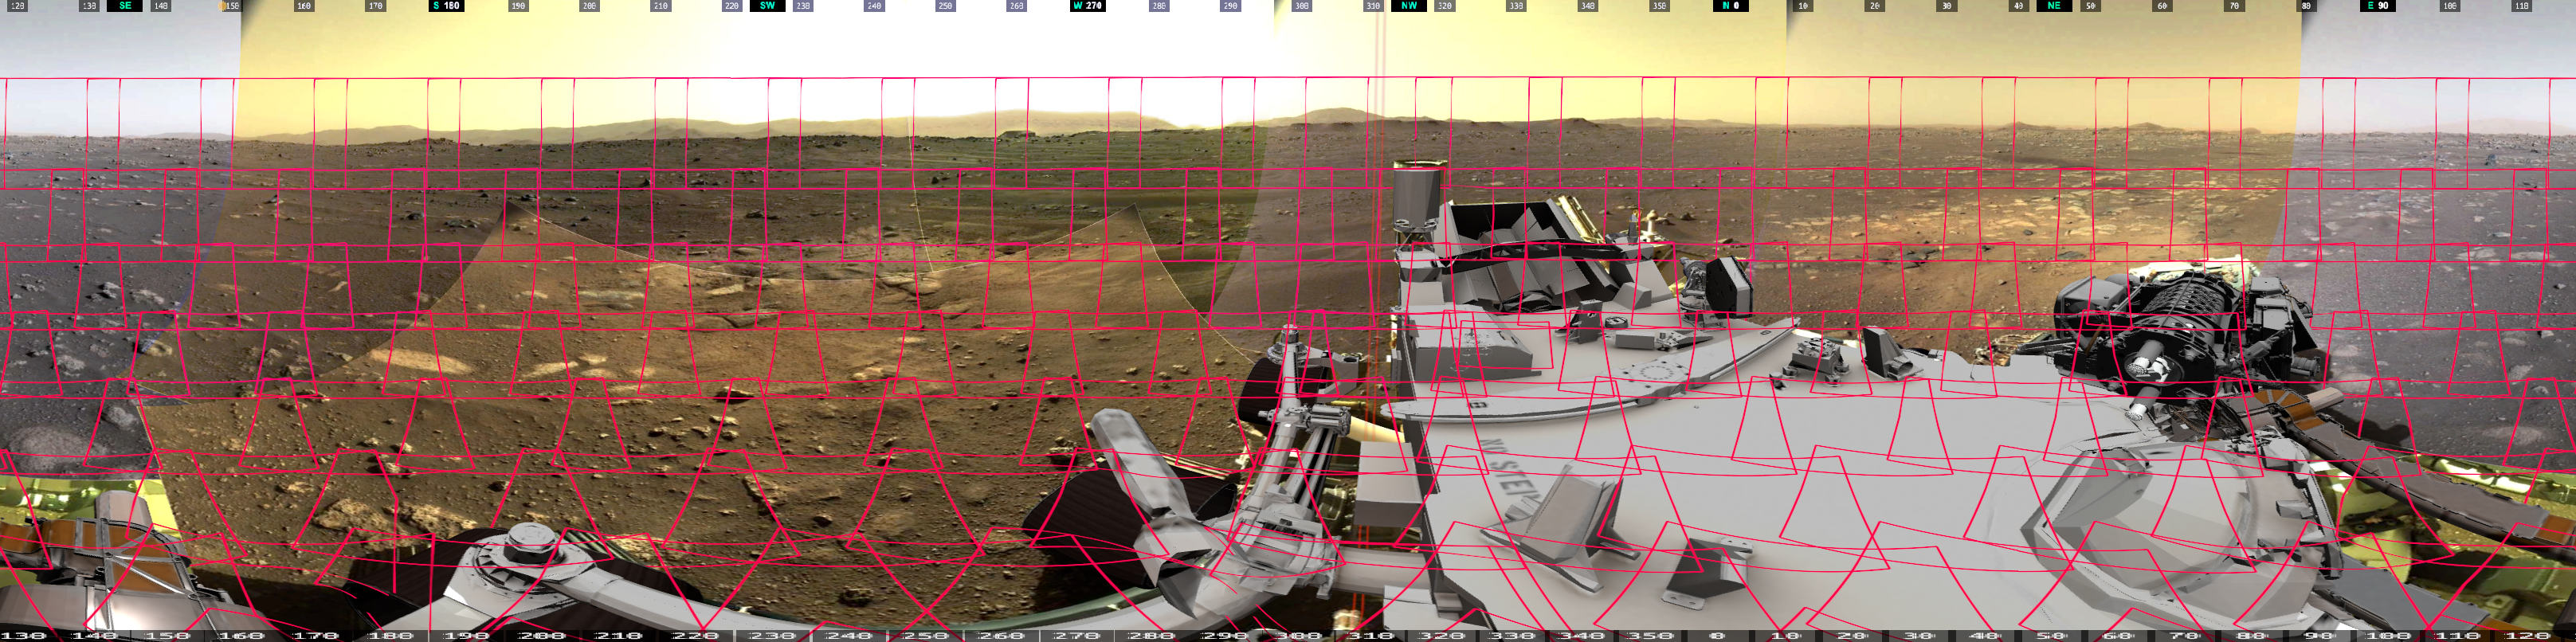

Still: How Mastcam-Z’s 360-Degree Panorama Was Taken

This image shows the 142 images that make up Mastcam-Z’s first 360-degree panorama. Mastcam-Z is a pair of zoomable cameras on the mast, or “head,” of NASA’s Perseverance Mars rover.

Arizona State University in Tempe leads the operations of the Mastcam-Z instrument, working in collaboration with Malin Space Science Systems in San Diego.

A key objective for Perseverance’s mission on Mars is astrobiology, including the search for signs of ancient microbial life. The rover will characterize the planet’s geology and past climate, pave the way for human exploration of the Red Planet, and be the first mission to collect and cache Martian rock and regolith (broken rock and dust).

Subsequent NASA missions, in cooperation with ESA (European Space Agency), would send spacecraft to Mars to collect these sealed samples from the surface and return them to Earth for in-depth analysis.

JPL, which is managed for NASA by Caltech in Pasadena, California, built and manages operations of the Perseverance rover.

Credit: NASA/JPL-Caltech/MSSS/ASU